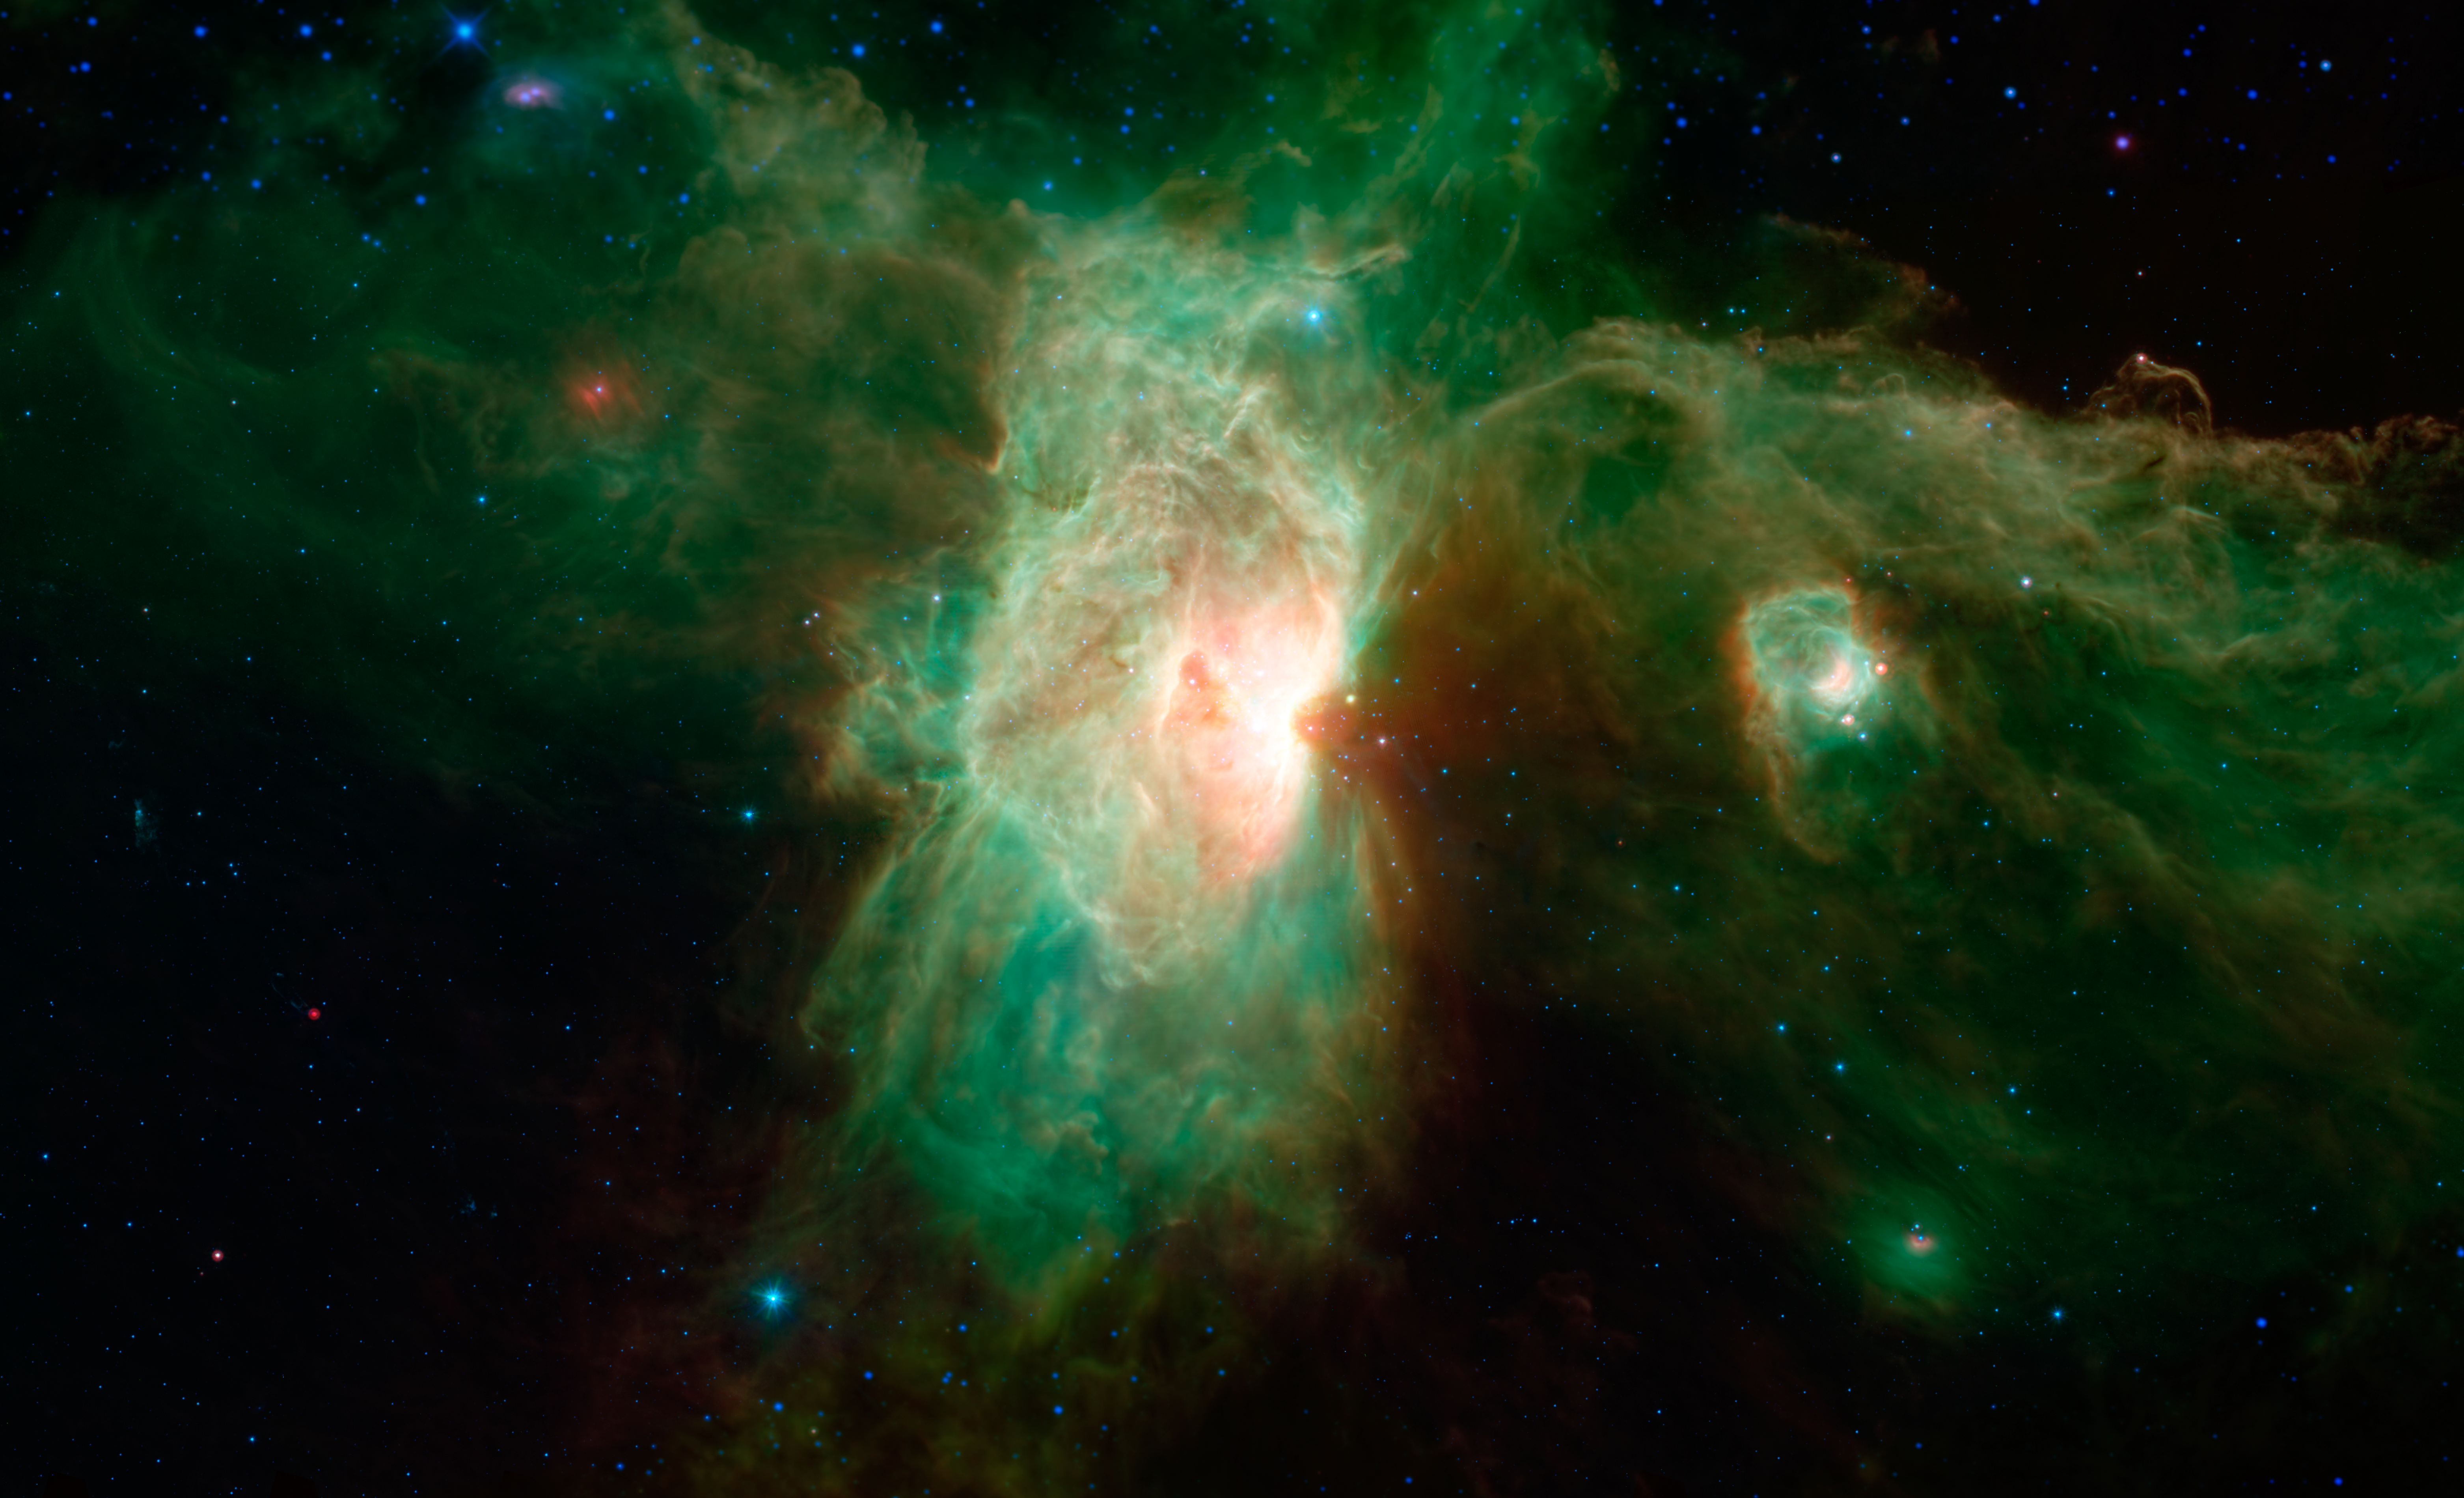

Horsehead of a Different Color

Inset

Download the full resolution TIFF file

Sometimes a horse of a different color hardly seems to be a horse at all, as, for example, in this newly released image from NASA’s Spitzer Space Telescope. The famous Horsehead nebula (see inset) makes a ghostly appearance on the far right side of the image, but is almost unrecognizable in this infrared view. In visible-light images, the nebula has a distinctively dark and dusty horse-shaped silhouette, but when viewed in infrared light, dust becomes transparent and the nebula appears as a wispy arc.

The Horsehead is only one small feature in the Orion Molecular Cloud Complex, dominated in the center of this view by the brilliant Flame nebula (NGC 2024). The smaller, glowing cavity falling between the Flame nebula and the Horsehead is called NGC 2023. These regions are about 1,200 light-years away.

The two carved-out cavities of the Flame nebula and NGC 2023 were created by the destructive glare of recently formed massive stars within their confines. They can be seen tracing a spine of glowing dust that runs through the image.

The Flame nebula sits adjacent to the star Alnitak, the easternmost star in Orion’s belt, seen here as the bright blue dot near the top of the nebula.

In this infrared image from Spitzer, blue represents light emitted at a wavelength of 3.6-microns, and cyan (blue-green) represents 4.5-microns, both of which come mainly from hot stars. Green represents 8-micron light and red represents 24-micron light. Relatively cooler objects, such as the dust of the nebulae, appear green and red. Some regions along the top and bottom of the image extending beyond Spitzer’s observations were filled in using data from NASA’s Wide-field Infrared Survey Explorer, or WISE, which covered similar wavelengths across the whole sky.

NASA’s Jet Propulsion Laboratory, Pasadena, California, manages the Spitzer Space Telescope mission for NASA’s Science Mission Directorate, Washington. Science operations are conducted at the Spitzer Science Center at the California Institute of Technology in Pasadena. Spacecraft operations are based at Lockheed Martin Space Systems Company, Littleton, Colorado. Data are archived at the Infrared Science Archive housed at the Infrared Processing and Analysis Center at Caltech. Caltech manages JPL for NASA.

Credit: NASA/JPL-Caltech